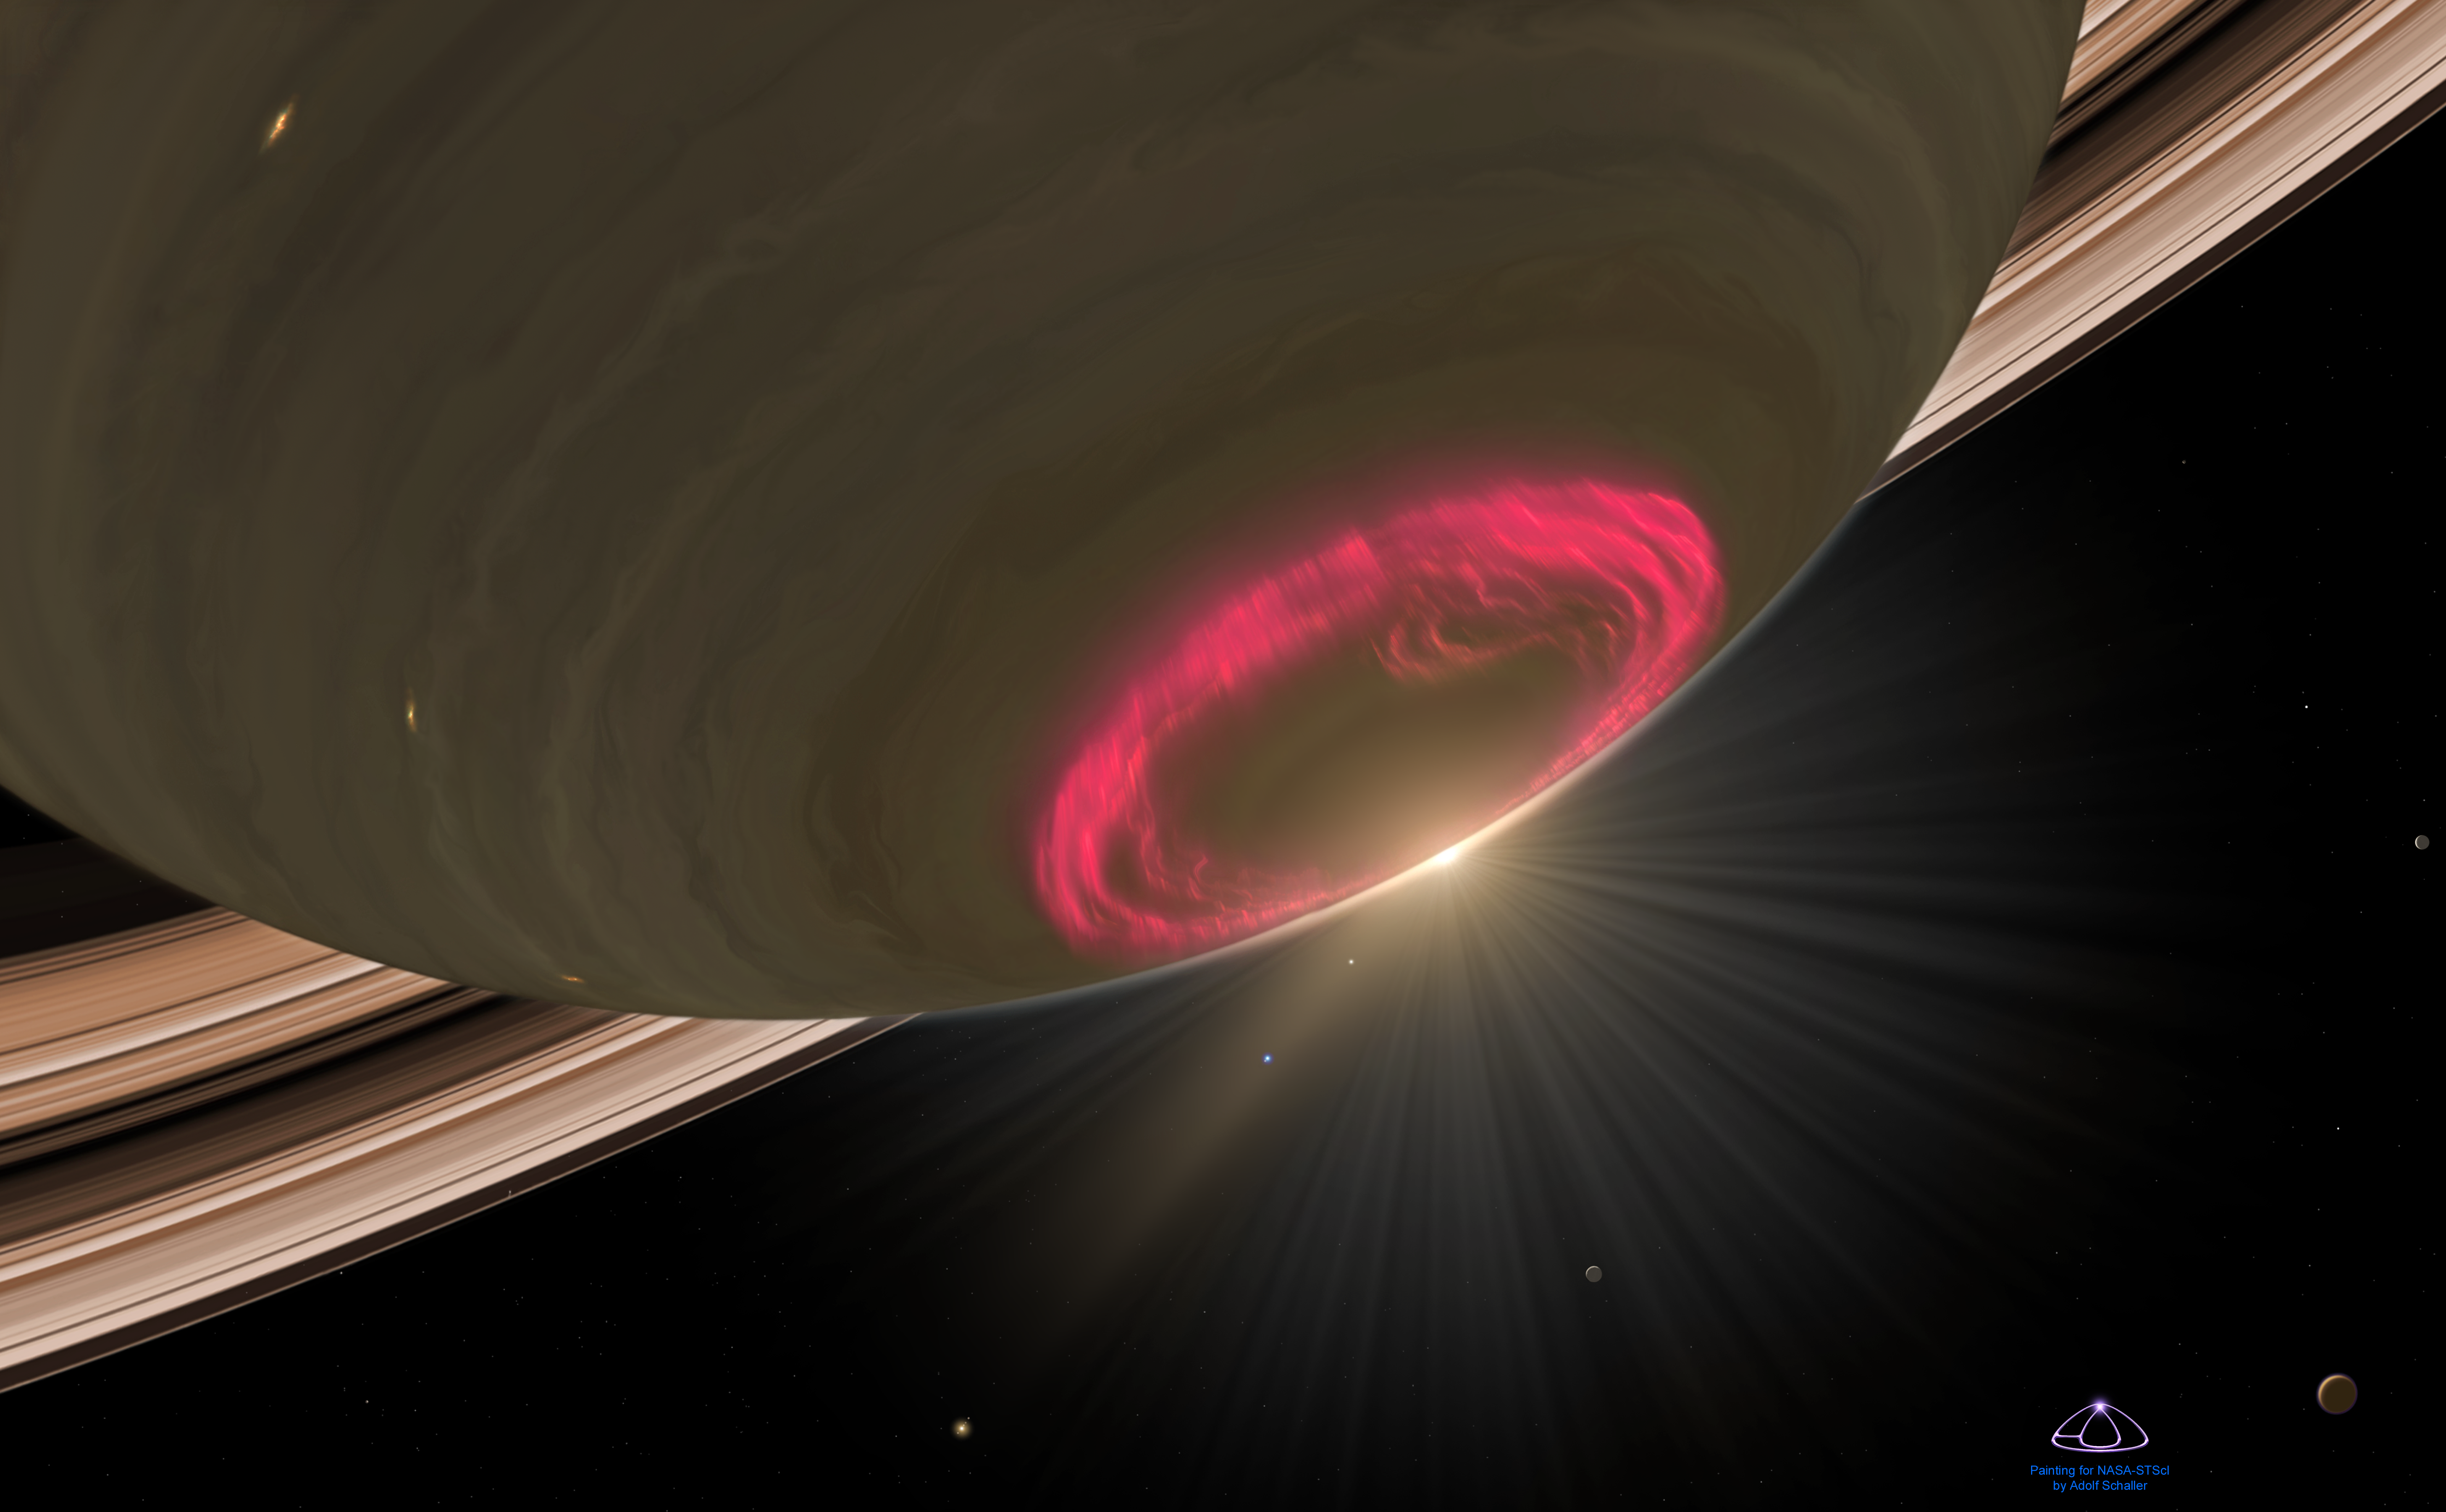

Close-Up Look at Saturn’s Aurora

This is an artist's concept of an opulent aerial display of a cherry-red aurora hovering over Saturn's south pole. Auroras are triggered by high-speed particles from the Sun, which electrify the planet's upper atmosphere. The aurora is red because of emission from glowing hydrogen. The aurora is oval because the glowing gases trace the magnetic field lines that converge, like a narrowing funnel, onto the planet's magnetic poles. This image depicts the view at the beginning of the Saturnian spring in the planet's Southern Hemisphere. Like Earth, Saturn is tilted on its spin axis and has seasons. The Sun is slowly creeping below the ring plane and is illuminating it as a brilliant arc behind the shadowed disk of the planet. The southern polar region is still in shadow, allowing for a full view of the complete auroral ring. Joint observations with NASA's Hubble Space Telescope and the Cassini Saturn orbiter show that the auroras behave differently from auroras on Earth and Jupiter.

Credit: NASA, ESA, and A. Schaller (for STScI)